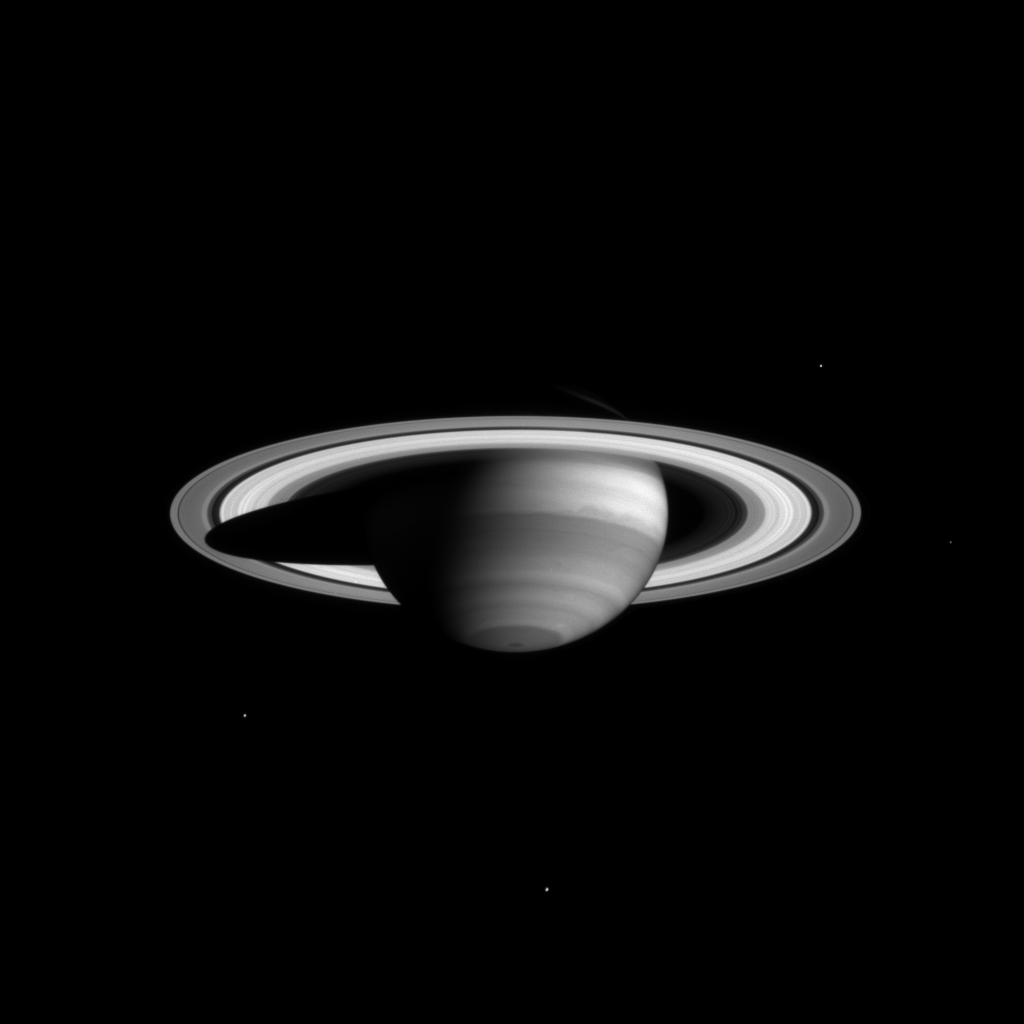

Saturn Methane Image

The Cassini narrow angle camera took this image of Saturn on Feb. 16, 2004, from a distance of 66.1 million kilometers (41.1 million miles) in a special filter which reveals clouds and haze high in the atmosphere.

The image scale is 397 kilometers (247 miles) per pixel. The MT2 spectral filter samples a near-infrared region of the electromagnetic spectrum where methane gas absorbs light at a wavelength of 727 nanometers. In the image, methane gas is uniformly mixed with hydrogen, the main gas in Saturn’s atmosphere. Dark locales are places of strong methane absorption, relatively free of high clouds; the bright areas are places with high, thick clouds which shield the methane below.

Image details reveal a high, thick equatorial cloud and a relatively deep or thin haze encircling the pole, as well as several distinct latitude bands with different cloud height attributes. It also shows a high atmospheric disturbance, just south of the equator, which has persisted throughout the 1990s in images returned by NASA’s Hubble Space Telescope.

Four of Saturn’s moons are visible (clockwise from above right): Enceladus (499 kilometers, or 310 miles across); Mimas (396 kilometers, or 245 miles across); Tethys (1,060 kilometers, or 659 miles across); and Rhea (1,528 kilometers, or 949 miles across). The imaging team enhanced the brightness of Mimas and Enceladus by a factor of three.

The Cassini-Huygens mission is a cooperative project of NASA, the European Space Agency and the Italian Space Agency. The Jet Propulsion Laboratory, a division of the California Institute of Technology in Pasadena, manages the Cassini mission for NASA’s Office of Space Science, Washington, D.C. The imaging team is based at the Space Science Institute, Boulder, Colo.

Credit: NASA/JPL/Space Science Institute